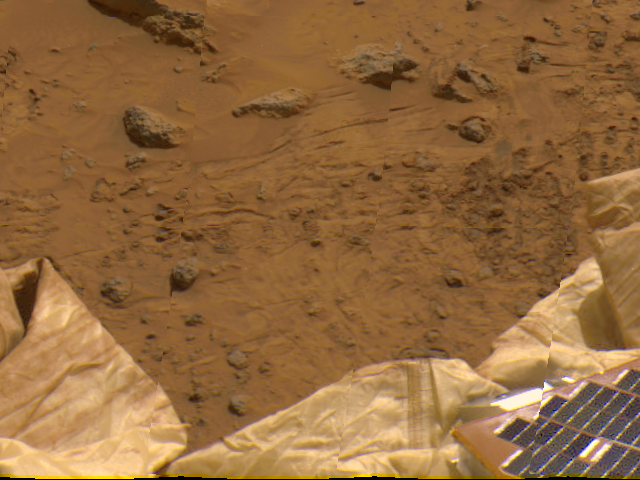

Deflated Airbags and Petal in 360-degree panorama

Portions of the lander’s deflated airbags and a petal are at the lower area of this view, imaged by the Imager for Mars Pathfinder (IMP) as part of a 360-degree color panorama, taken over sols 8, 9 and 10. A lander petal and deflated airbag are at the bottom of the image.

Mars Pathfinder is the second in NASA’s Discovery program of low-cost spacecraft with highly focused science goals. The Jet Propulsion Laboratory, Pasadena, CA, developed and manages the Mars Pathfinder mission for NASA’s Office of Space Science, Washington, D.C. JPL is an operating division of the California Institute of Technology (Caltech). The Imager for Mars Pathfinder (IMP) was developed by the University of Arizona Lunar and Planetary Laboratory under contract to JPL. Peter Smith is the Principal Investigator.

Photojournal note: Sojourner spent 83 days of a planned seven-day mission exploring the Martian terrain, acquiring images, and taking chemical, atmospheric and other measurements. The final data transmission received from Pathfinder was at 10:23 UTC on September 27, 1997. Although mission managers tried to restore full communications during the following five months, the successful mission was terminated on March 10, 1998.

Credit: NASA/JPL